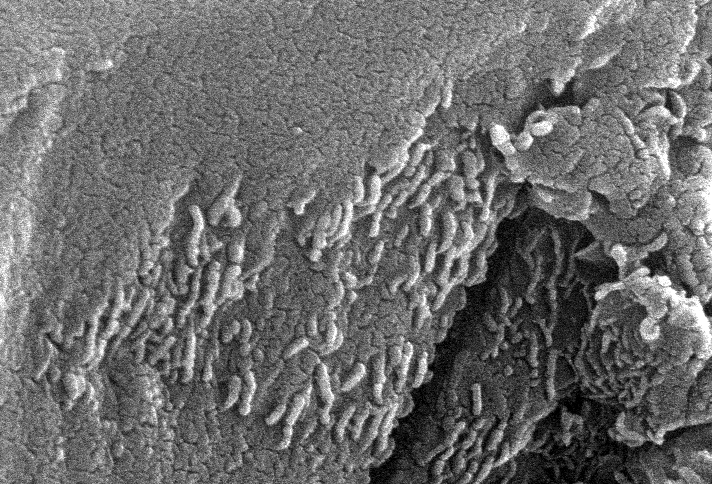

Mars Life? – Microscopic Tube-like Structures

This electron microscope image is a close-up of the center part of photo number S96-12301. While the exact nature of these tube-like structures is not known, one interpretation is that they may be microscopic fossils of primitive, bacteria-like organisms that may have lived on Mars more than 3.6 billion years ago. A two-year investigation by a NASA research team found organic molecules, mineral features characteristic of biological activity and possible microscopic fossils such as these inside of an ancient Martian rock that fell to Earth as a meteorite. The largest possible fossils are less than 1/100th the diameter of a human hair in size while most are ten times smaller.

A NASA research team of scientists at the Johnson Space Center and at Stanford University has found evidence that strongly suggests primitive life may have existed on Mars more than 3.6 billion years ago. The NASA-funded team found the first organic molecules thought to be of Martian origin; several mineral features characteristic of biological activity; and possible microscopic fossils of primitive, bacteria-like organisms inside of an ancient Martian rock that fell to Earth as a meteorite. This array of indirect evidence of past life will be reported in the Aug. 16 issue of the journal Science, presenting the investigation to the scientific community at large to reach a future consensus that will either confirm or deny the team’s conclusion.

Credit: NASA/JSC/Stanford University